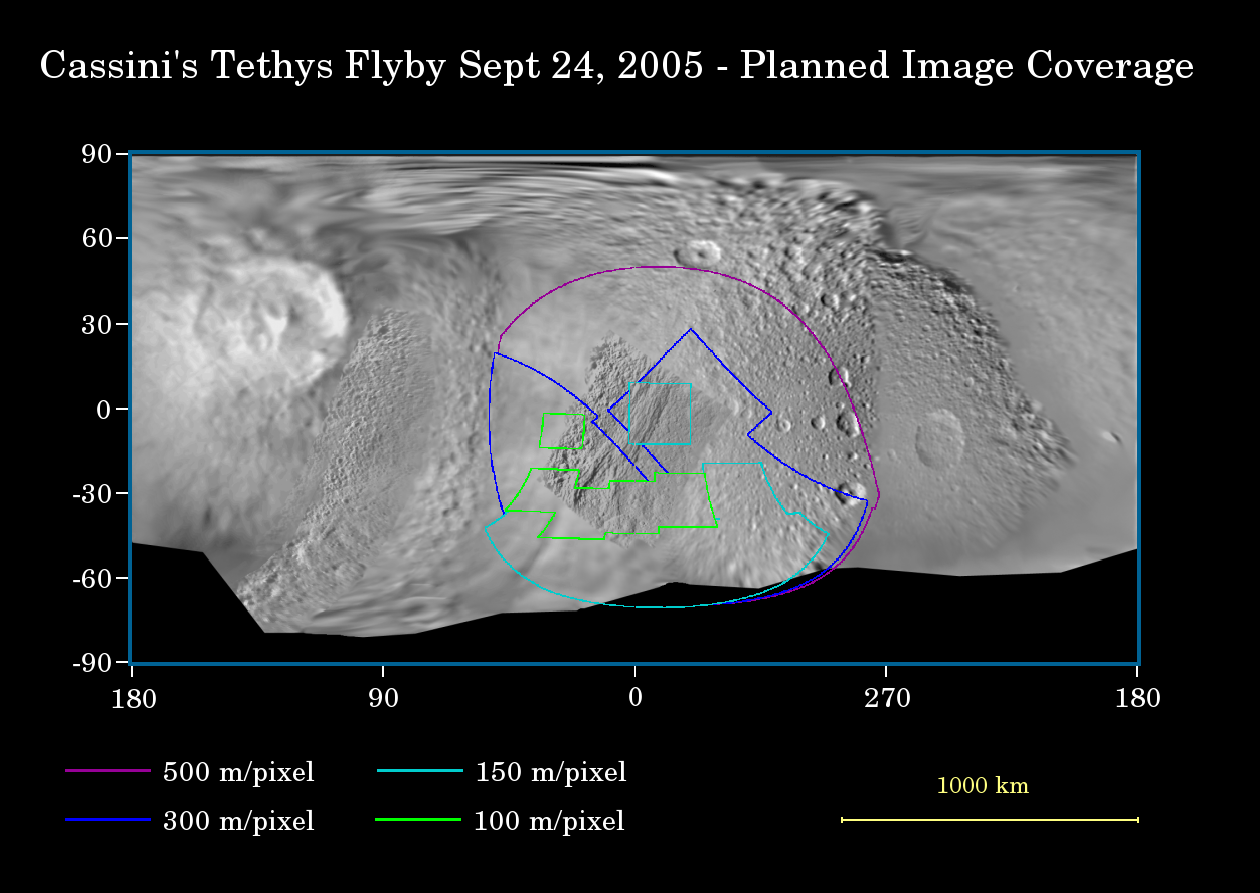

Cassini’s Close Look at Tethys

This map of the surface of Saturn’s moon Tethys illustrates the regions that will be imaged by Cassini during the spacecraft’s close flyby of the moon on Sept. 24, 2005. At closest approach, the spacecraft is expected to pass approximately 1,500 kilometers (930 miles) above the moon’s surface. Tethys is 1,071 kilometers (665 miles) across.

The colored lines delineate the regions that will be imaged at differing resolutions, listed in the legend at bottom.

The new high-resolution coverage will reveal details on the Saturn-facing hemisphere of Tethys, including parts of the giant Ithaca Chasma canyon system. Imaging scientists also are hoping to obtain images of an ancient ridge east of Ithaca Chasma, as well as a section of terrain just west of the giant rift that appeared to be unusually smooth in NASA Voyager images.

This flyby is also focused on gathering high-resolution imaging data of the moon’s southern polar region.

The map was made from images obtained by both the Cassini and Voyager spacecraft.

The Cassini-Huygens mission is a cooperative project of NASA, the European Space Agency and the Italian Space Agency. The Jet Propulsion Laboratory, a division of the California Institute of Technology in Pasadena, manages the mission for NASA’s Science Mission Directorate, Washington, D.C. The Cassini orbiter and its two onboard cameras were designed, developed and assembled at JPL. The imaging operations center is based at the Space Science Institute in Boulder, Colo.

Credit: NASA/JPL/Space Science Institute